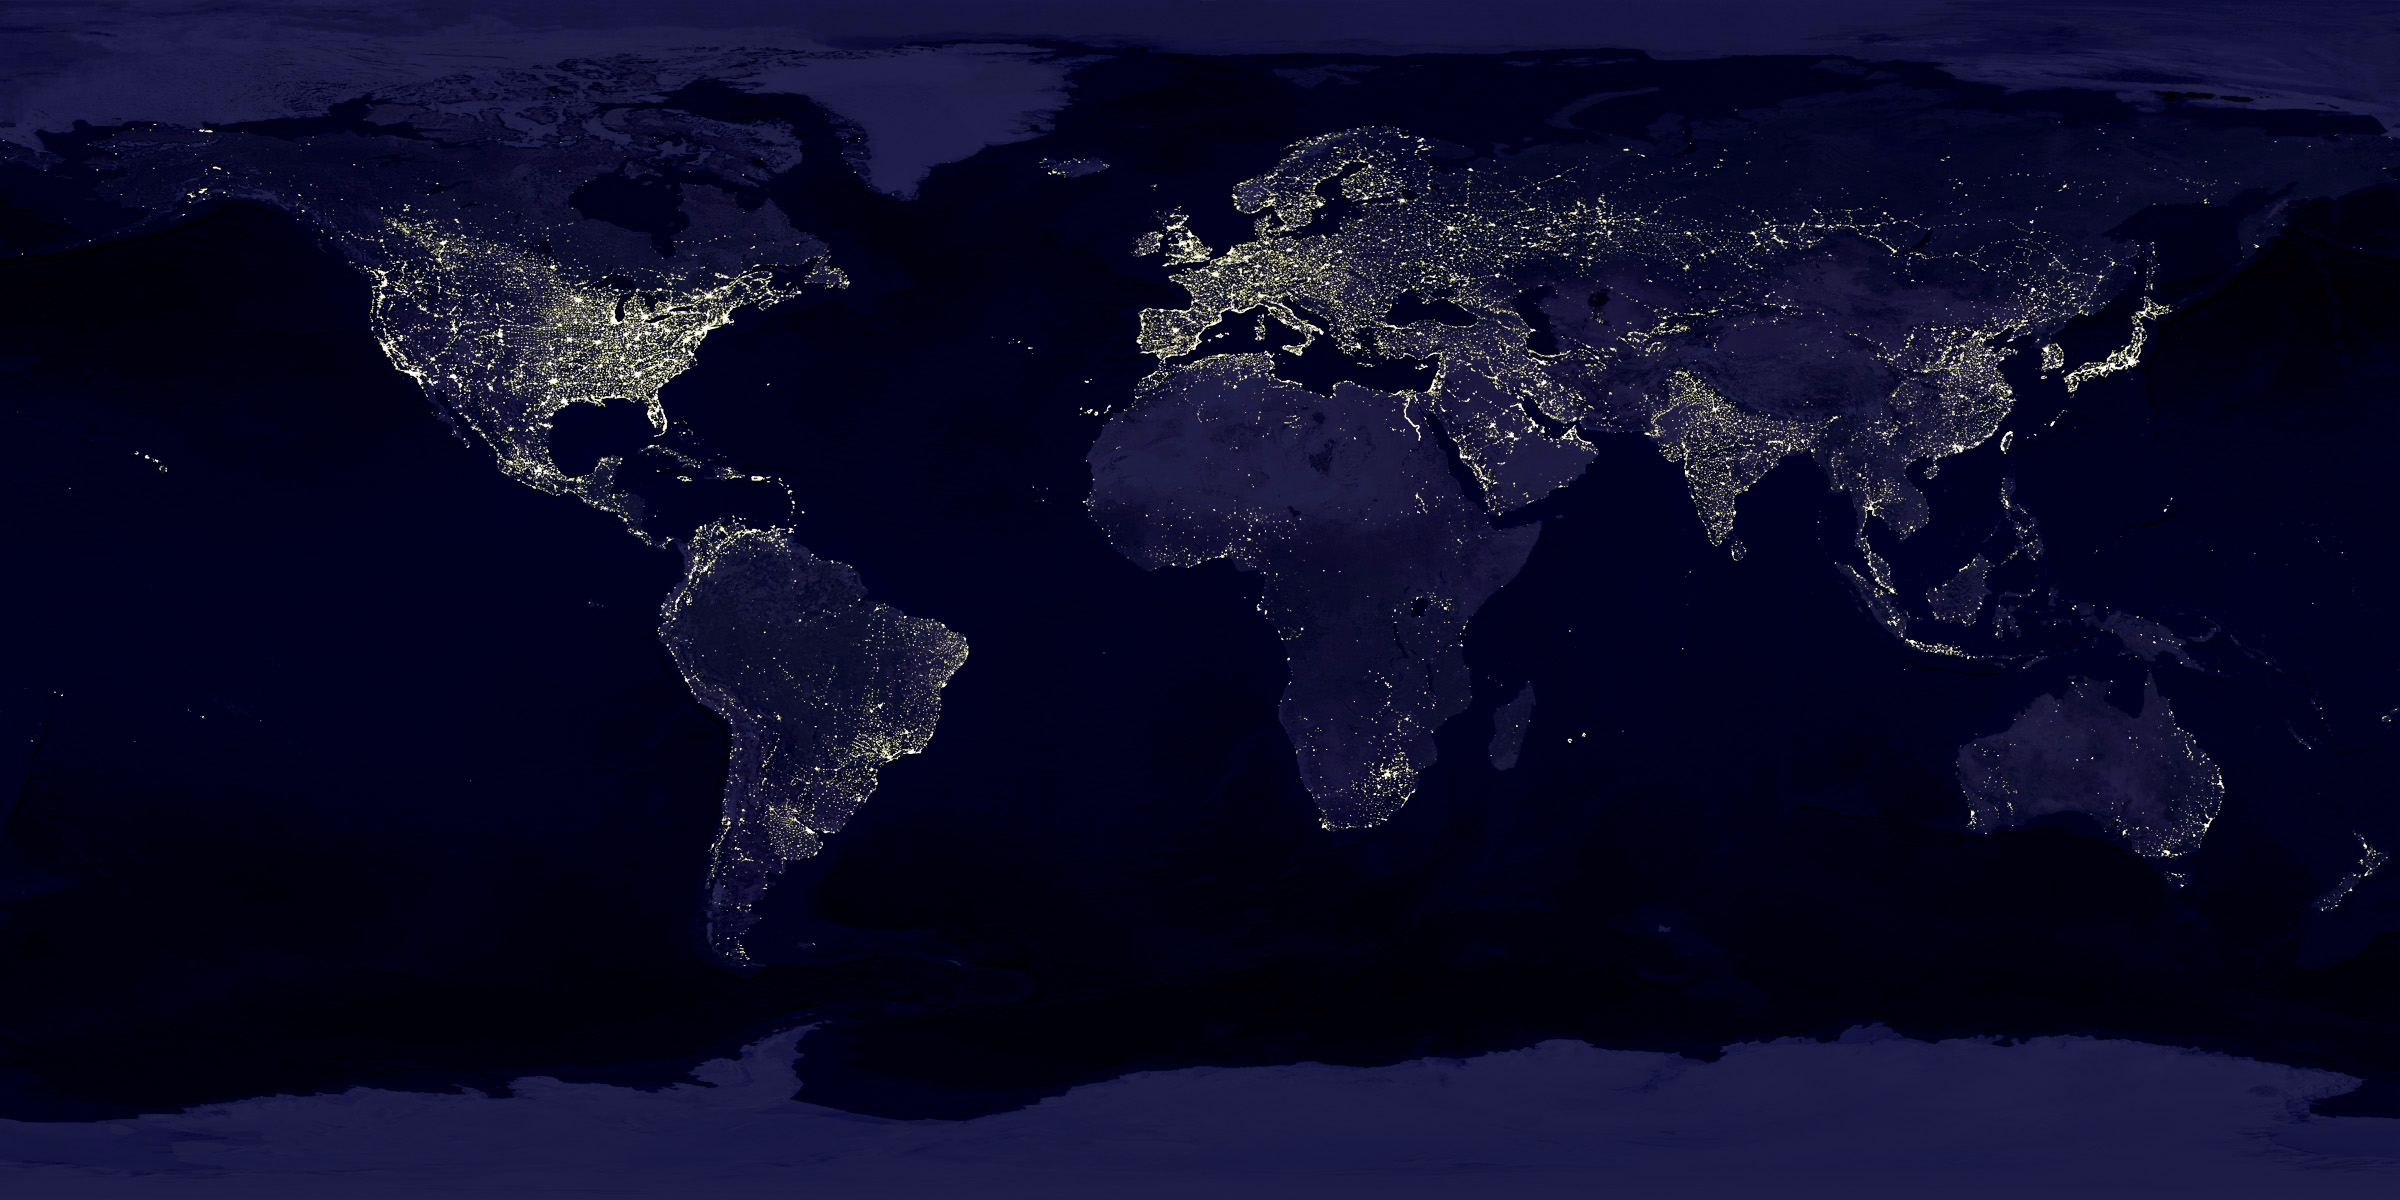

Global City Lights

Global city lights. The Eastern U.S., Europe, and Japan are brightly lit by their cities, while the interiors of Africa, Asia, Australia, and South America remain (for now) dark and lightly populated. (Image by Craig Mayhew and Robert Simmon, NASA GSFC. Based on data from the Defense Meteorological Satellite Program).

Credit: NASA/JPL/GSFC